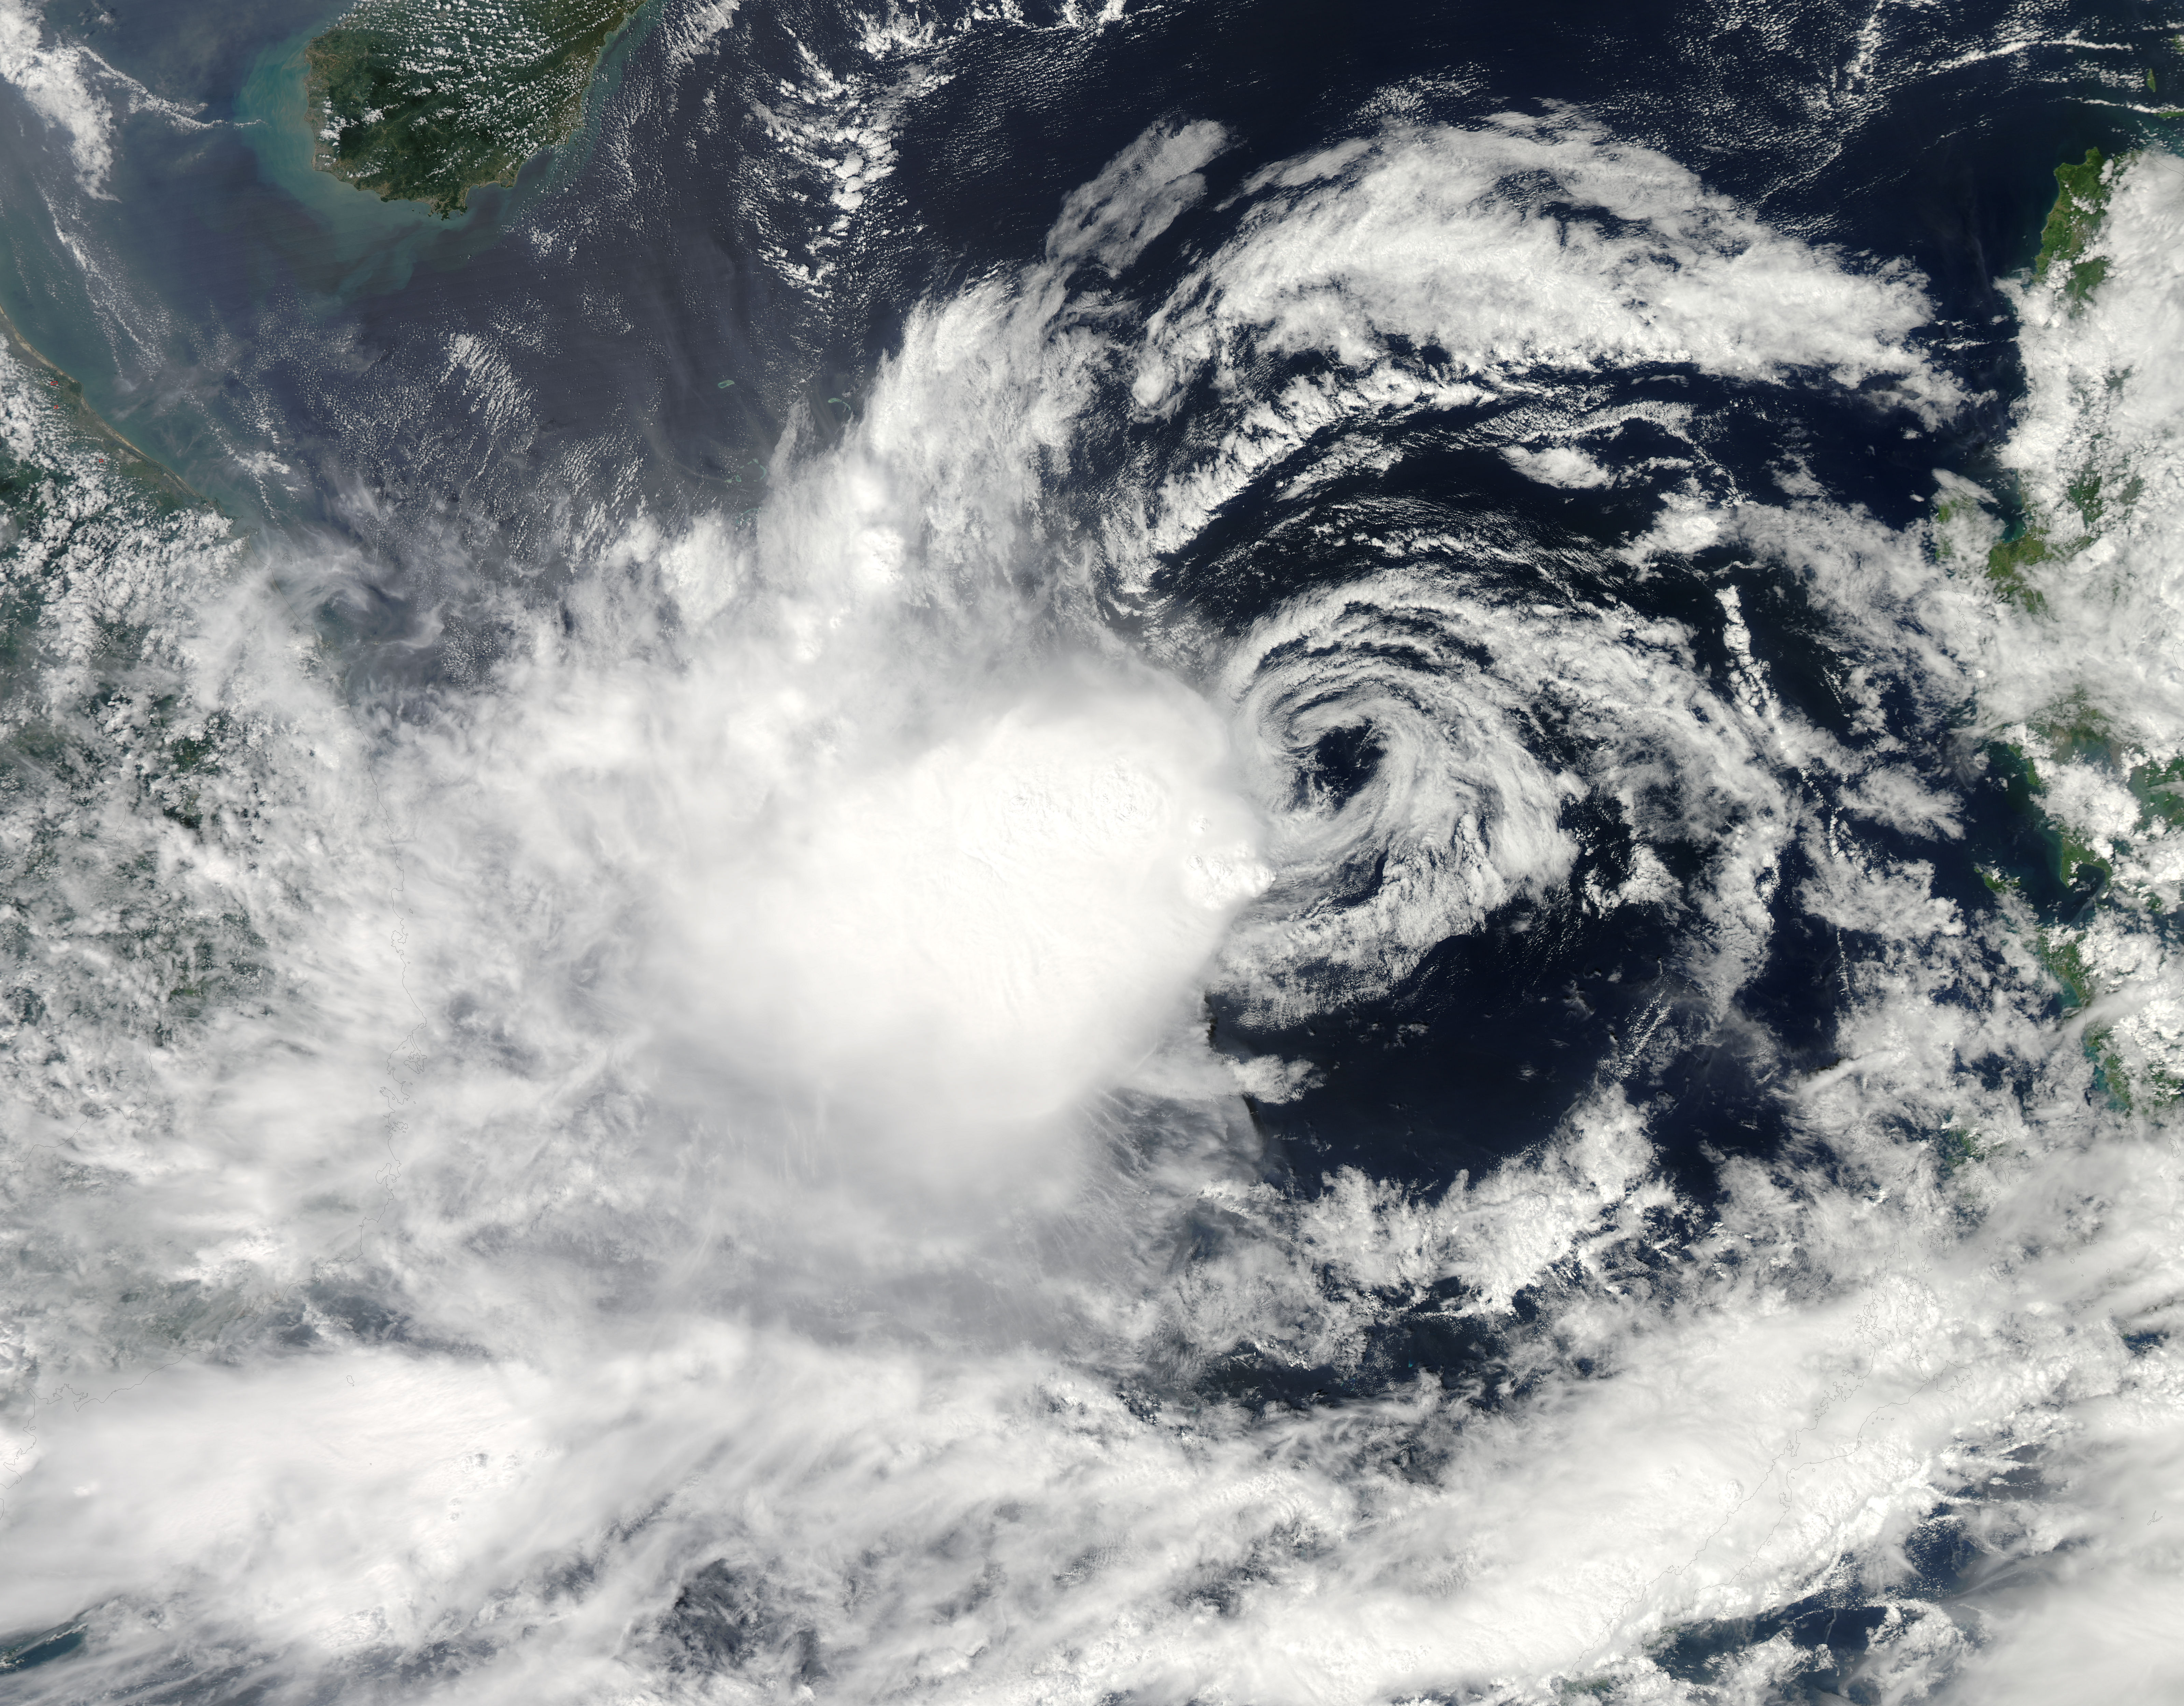

Tropical Storm Gaemi approaching Vietnam

It is easy to see the effect of the strong northeasterly wind shear battering Tropical Storm Gaemi in satellite imagery from NASA. This true-color image acquired on Oct. 5 shows a large oval-shaped area of showers and thunderstorms associated with the storm, southwest of the exposed center of circulation. NASA's Aqua satellite passed over Tropical Storm Gaemi as it was approaching Vietnam on Oct. 5, 2012 at 0550 UTC (1:50 a.m. EDT). A true-color image of the storm was captured by the Moderate Resolution Imaging Spectroradiometer (MODIS) instrument and shows bulk of showers and thunderstorms were clearly to the southwest of the center. The circulation center appears as a ring of concentric bands of clouds northeast of the large rounded area of clouds and showers associated with the storm. On Tuesday, October 5, 2012 at 1500 UTC (11 a.m. EDT), Tropical Storm Gaemi still had maximum sustained winds near 35 knots (40 mph/65 km/h) as it did 24 hours before. It was located 425 nautical miles (489 miles/787 km) east of Hue, Vietnam near 14.7 North latitude and 117.7 East longitude. Early on October 7, Tropical Storm Gaemi made landfall over Vietnam with wind speeds reported at 34 mph (55 mph), and bringing rainfall of more than 4 inches in some areas of Vietnam. Once ashore, the storm quickly moved inland and rapidly weakened as it headed towards Cambodia. With winds reduced, Gaemi served primarily as a rainmaker, but the rain may bring flooding and landslides to the region.

Credit: NASA/GSFC/Jeff Schmaltz/MODIS Land Rapid Response Team